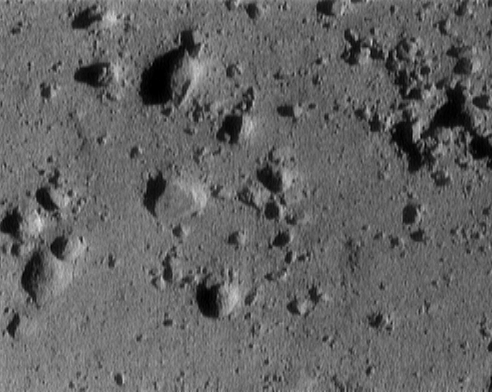

Final Eros Images: Range 250 meters (820 feet)

NEAR Shoemaker’s image of asteroid 433 Eros taken from a range of 250 meters (820 feet). The image is 12 meters (39 feet) across. The cluster of rocks at the upper right measures 1.4 meters (5 feet) across.

Built and managed by The Johns Hopkins University Applied Physics Laboratory, Laurel, Maryland, NEAR was the first spacecraft launched in NASA’s Discovery Program of low-cost, small-scale planetary missions. See the NEAR web page at http://near.jhuapl.edu/ for more details.

Credit: NASA/JPL/JHUAPL